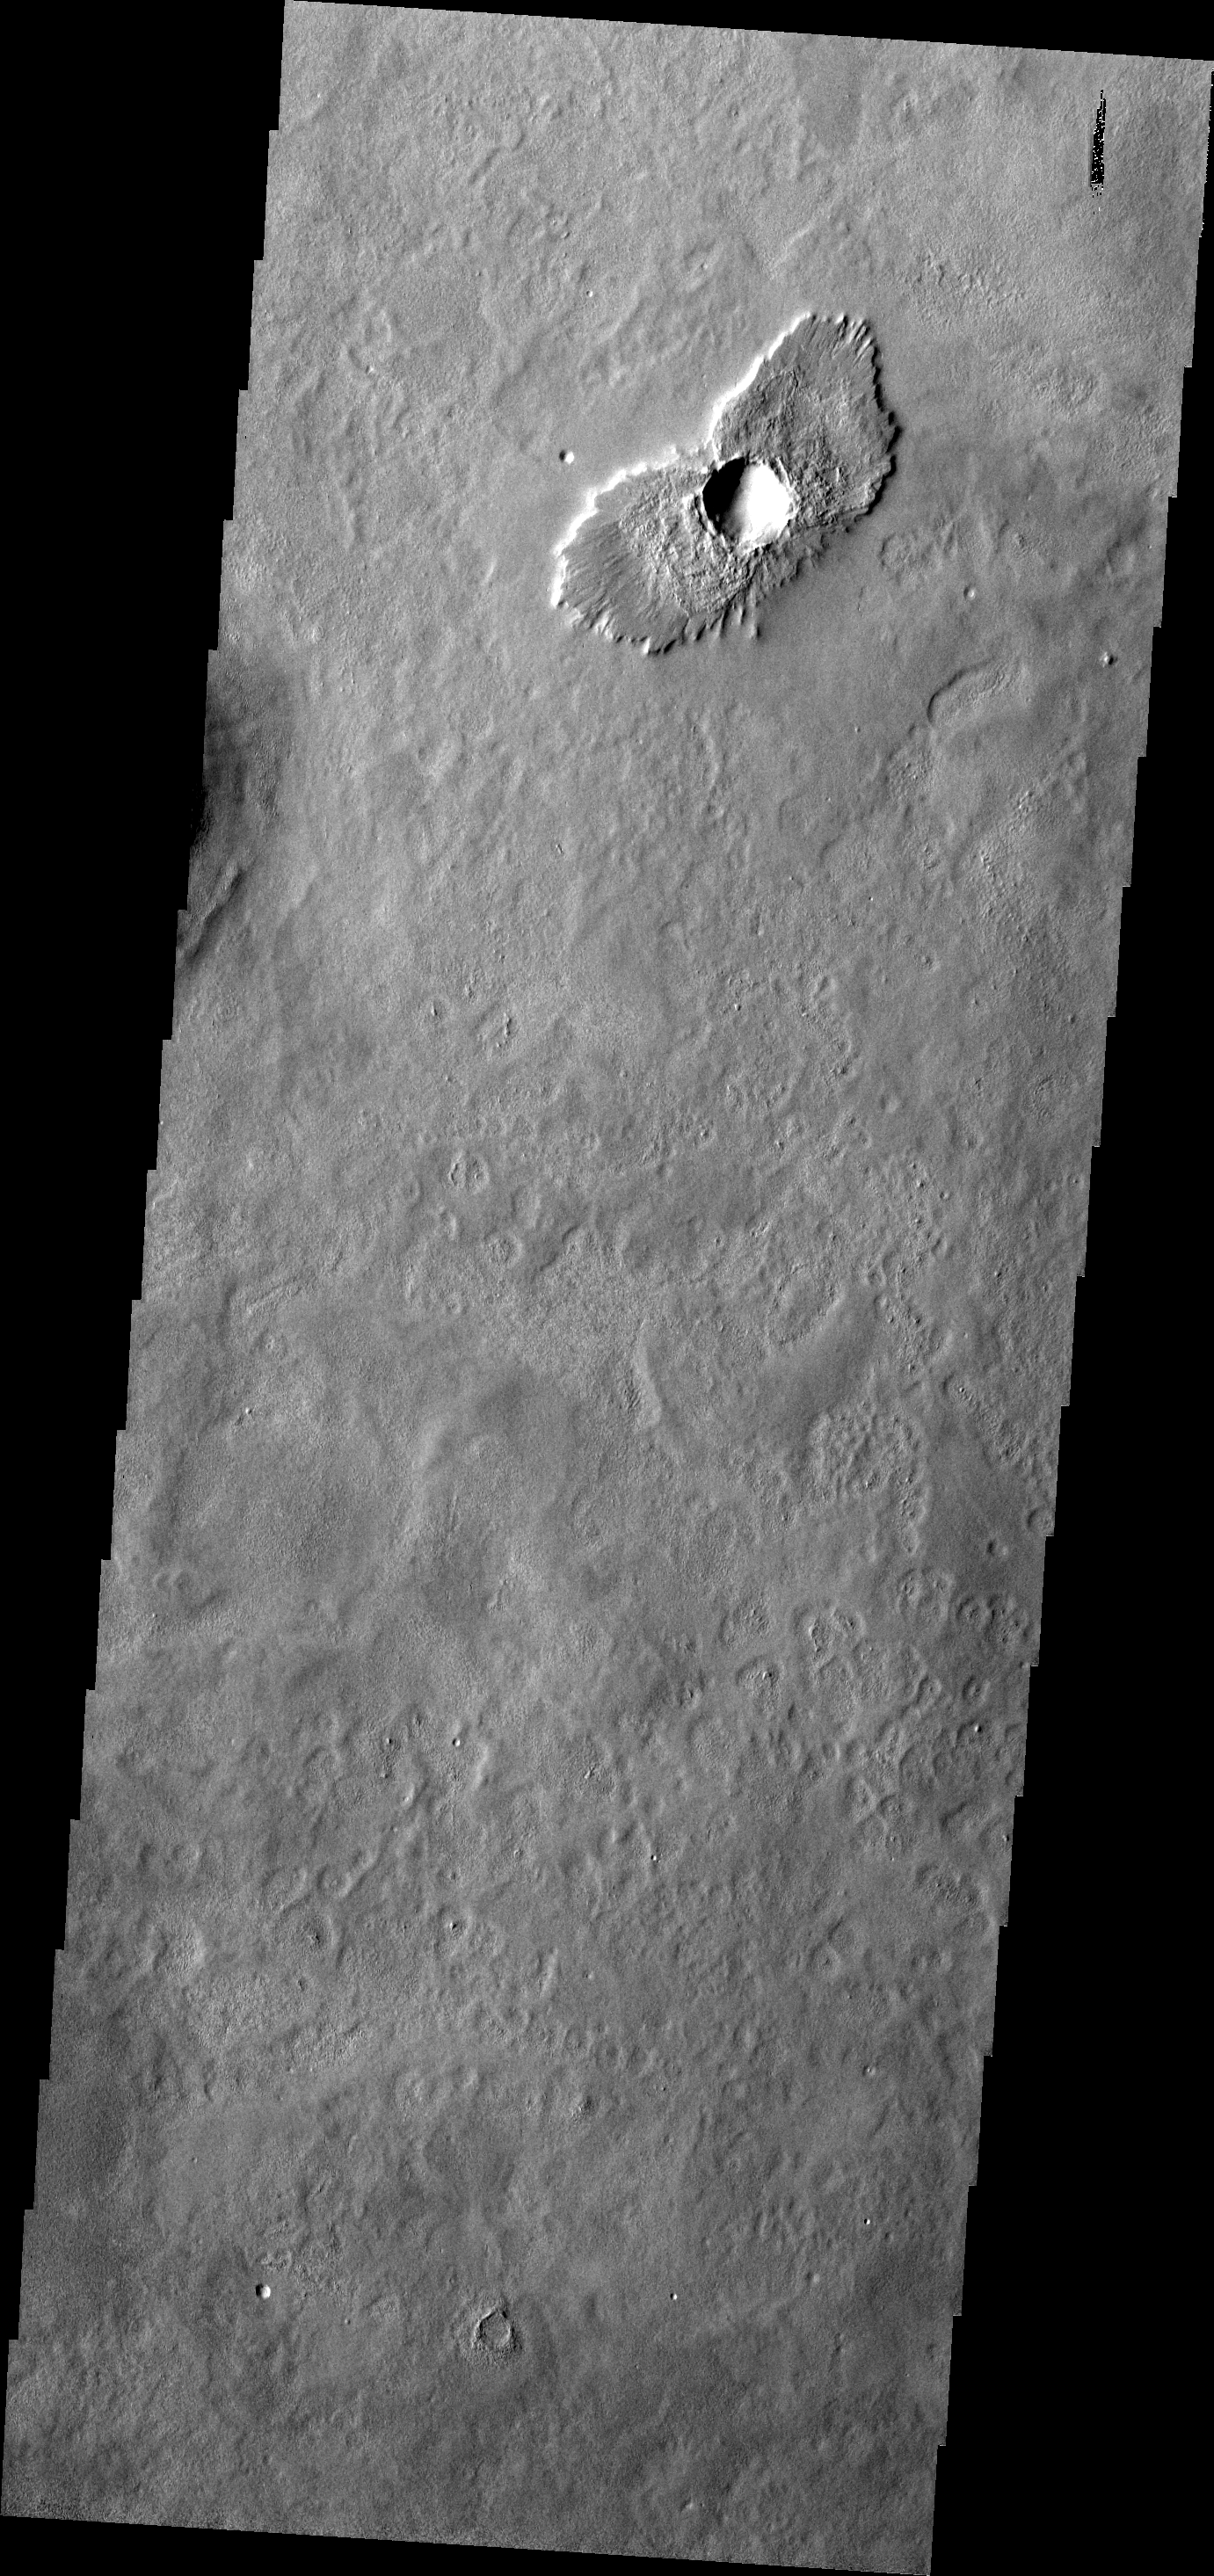

THEMIS ART #97

Impact crater with ejecta that does not completely encircle the crater typically mean the impact occurred at an angle. The ejecta ‘wings’ make the crater look like a bird – or in this case perhaps an owl.

Image information: VIS instrument. Latitude 42.8N, Longitude 180.0E. 19 meter/pixel resolution.

Please see the THEMIS Data Citation Note for details on crediting THEMIS images.

Note: this THEMIS visual image has not been radiometrically nor geometrically calibrated for this preliminary release. An empirical correction has been performed to remove instrumental effects. A linear shift has been applied in the cross-track and down-track direction to approximate spacecraft and planetary motion. Fully calibrated and geometrically projected images will be released through the Planetary Data System in accordance with Project policies at a later time.

NASA’s Jet Propulsion Laboratory manages the 2001 Mars Odyssey mission for NASA’s Office of Space Science, Washington, D.C. The Thermal Emission Imaging System (THEMIS) was developed by Arizona State University, Tempe, in collaboration with Raytheon Santa Barbara Remote Sensing. The THEMIS investigation is led by Dr. Philip Christensen at Arizona State University. Lockheed Martin Astronautics, Denver, is the prime contractor for the Odyssey project, and developed and built the orbiter. Mission operations are conducted jointly from Lockheed Martin and from JPL, a division of the California Institute of Technology in Pasadena.

Credit: NASA/JPL/ASU